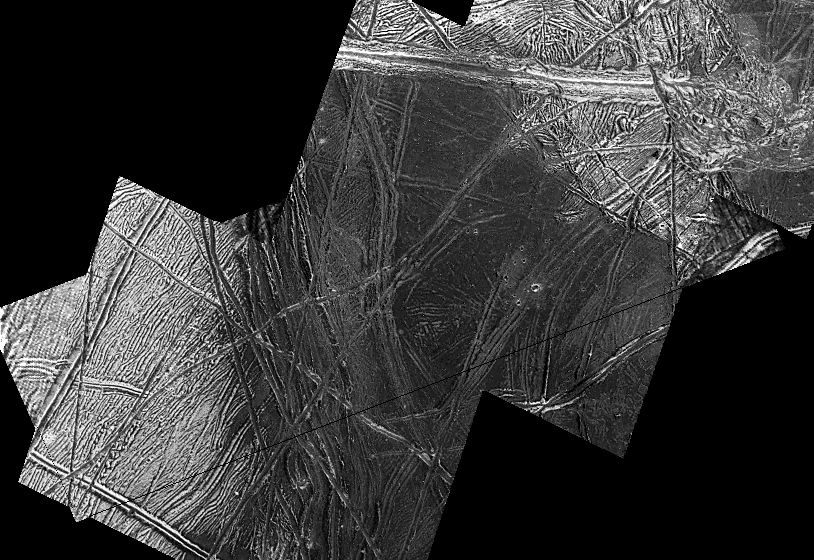

A Dark Spot on Europa

This view taken by NASA’s Galileo spacecraft of Jupiter’s icy moon Europa focuses on a dark, smooth region whose center is the lowest area in this image. To the west (left), it is bounded by a cliff and terraces, which might have been formed by normal faulting. The slopes toward the east (right) leading into the dark spot are gentle.

Near the center of the dark area, it appears the dark materials have covered some of the bright terrain and ridges. This suggests that when the dark material was deposited, it may have been a fluid or an icy slush.

Only a few impact craters are visible, with some of them covered or flooded by dark material. Some appear in groups, which may indicate that they are secondary craters formed by debris excavated during a larger impact event. A potential source for these is the nearby crater Mannann`an.

North is to the top of the picture which is centered at 1 degree south latitude and 225 degrees west longitude. The images in this mosaic have been re-projected to 50 meters (55 yards) per picture element. They were obtained by the Solid State Imaging (SSI) system on March 29, 1998, during Galileo’s fourteenth orbit of Jupiter, at ranges as close as 1940 kilometers (1,200 miles) from Europa.

The Jet Propulsion Laboratory, Pasadena, CA manages the Galileo mission for NASA’s Office of Space Science, Washington, DC. JPL is an operating division of California Institute of Technology (Caltech).

Credit: NASA/JPL/DLR